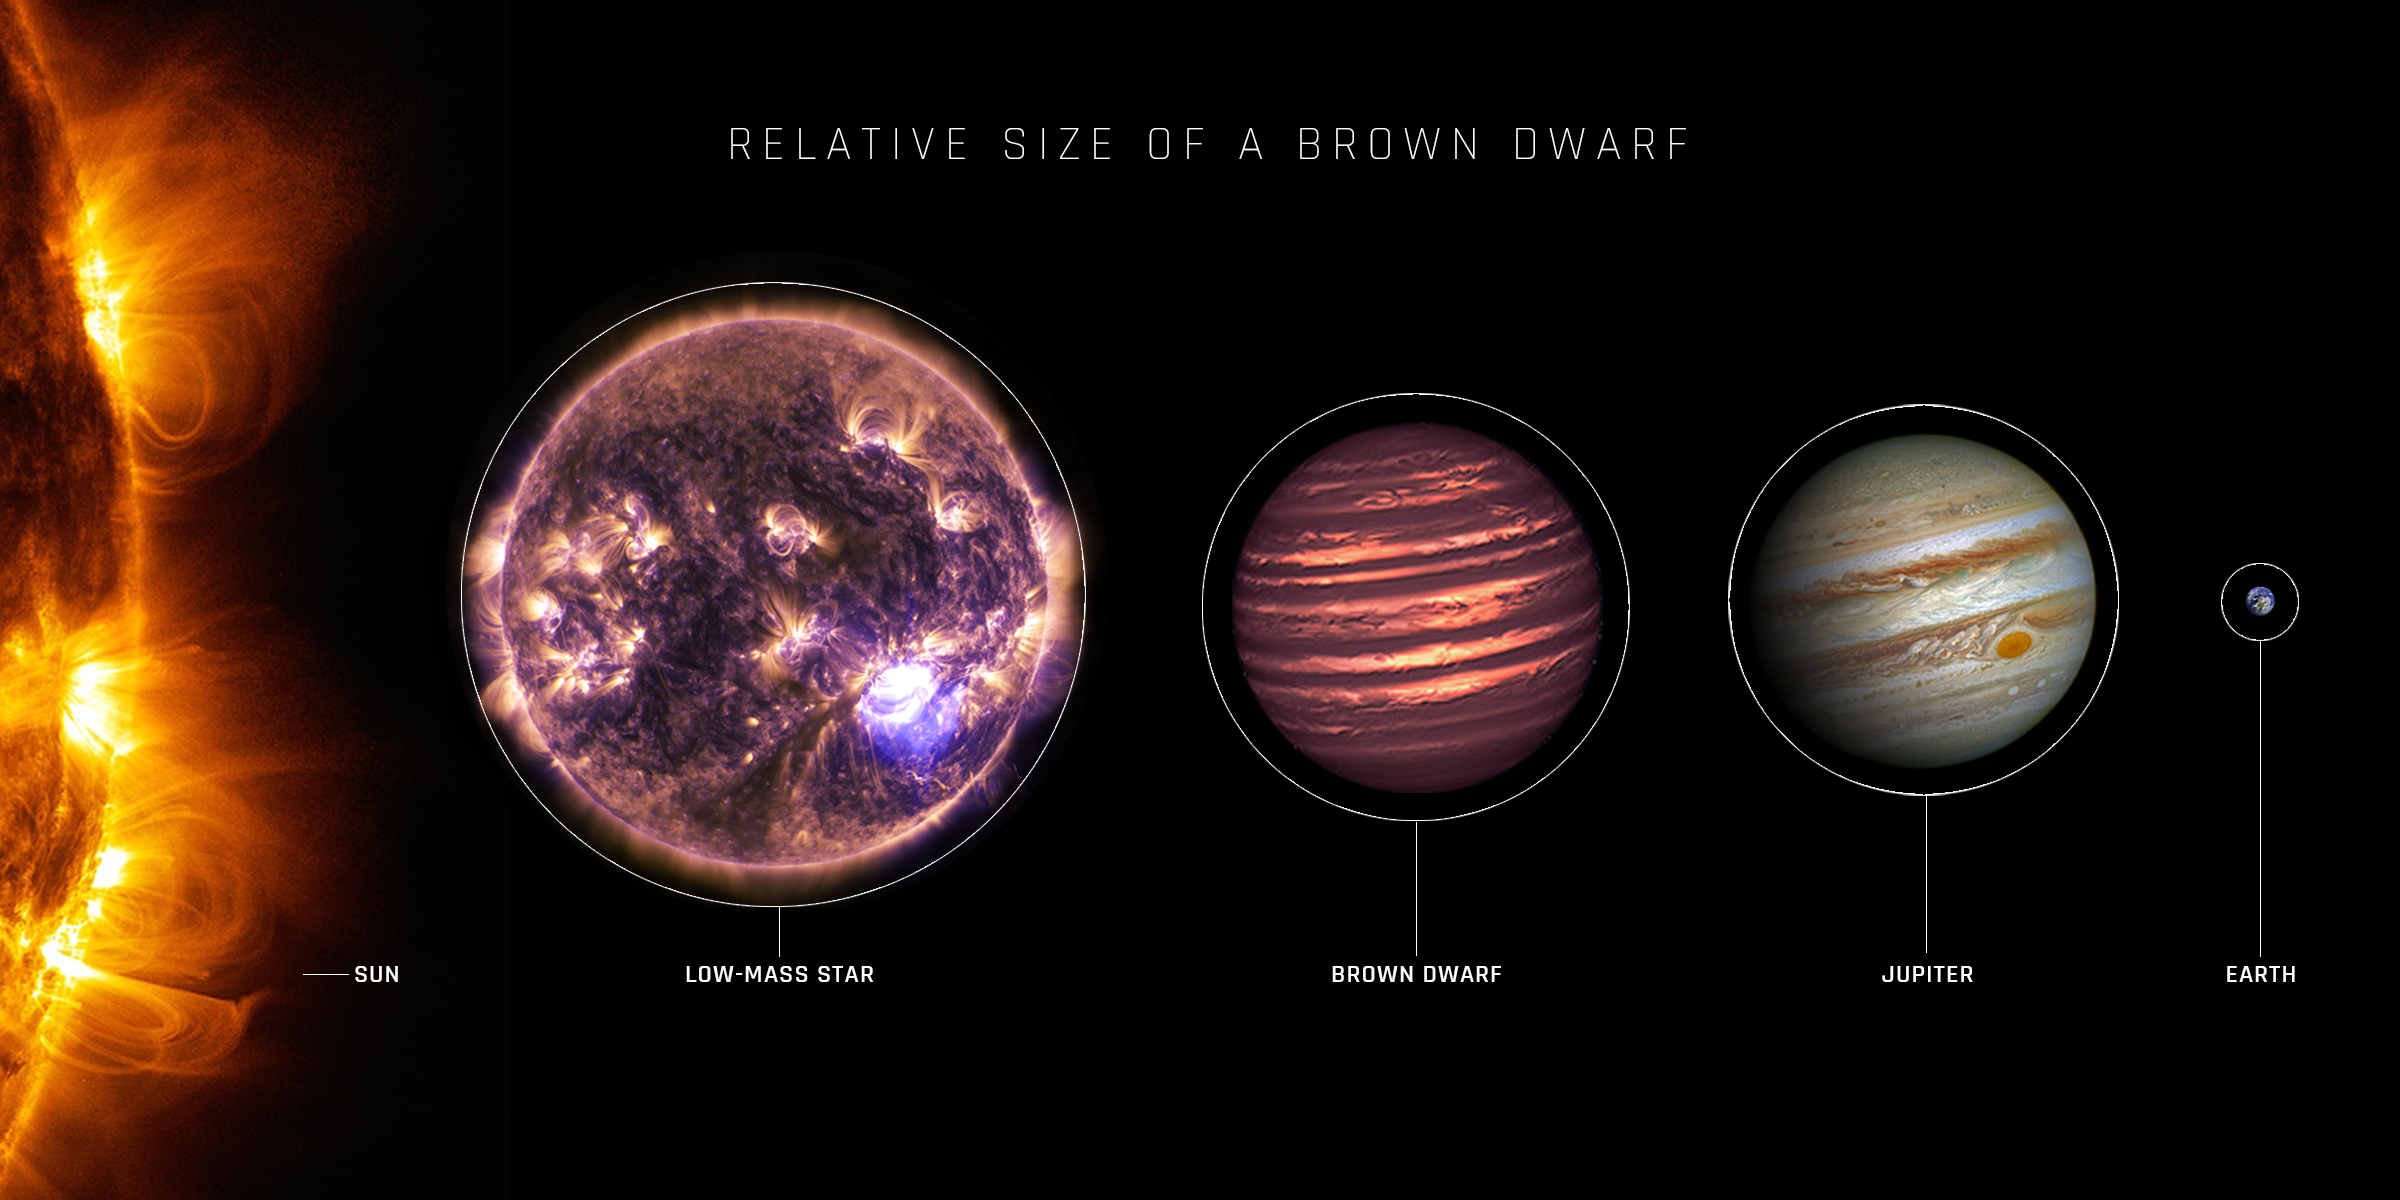

Relative Size of a Brown Dwarf

An artist’s depiction of the relative sizes of the Sun, a low-mass star, a brown dwarf, Jupiter, and the Earth. Sizes are to scale, but distances are not.

Credit Details

Jupiter: NASA, ESA, and A. Simon (NASA, GSFC)
Sun and Low-Mass Star: NASA, SDO
Brown Dwarf: NASA, ESA, and JPL-Caltech
Earth: NASA

Credit: Image: NASA, ESA, SDO, NASA-JPL, Caltech, Amy Simon (NASA-GSFC); Designer: Elizabeth Wheatley (STScI)